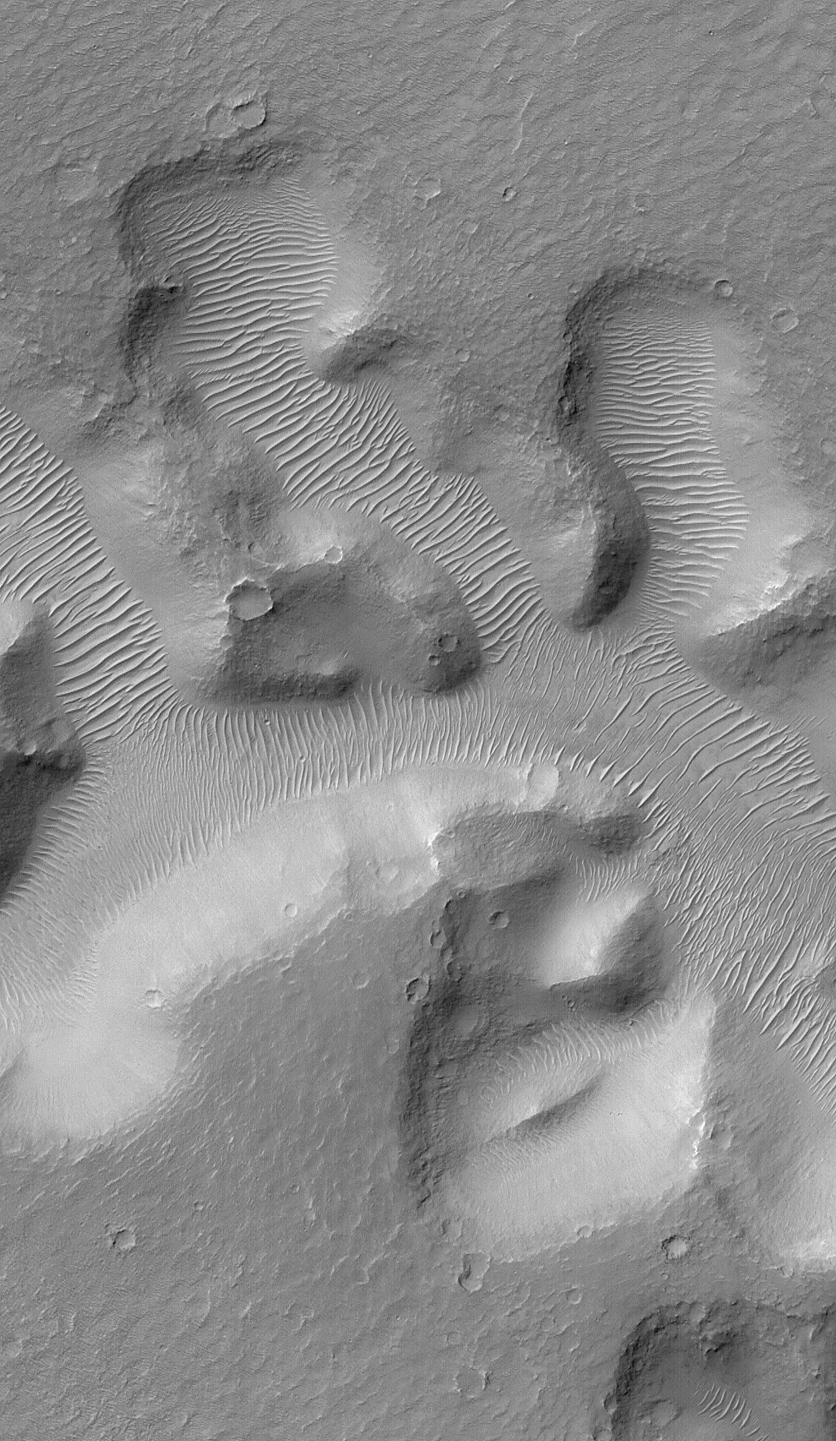

Nirgal Vallis and its Windblown Dunes

Nirgal Vallis is a narrow valley system that stretches approximately 420 kilometers (260 miles) across the martian surface near 28°S latitude, north of the large basin, Argyre. The floor of the valley system is largely covered with light-toned dunes and ripples. These windblown features obscure most of the original morphology of the valley floor. This view of a small portion of Nirgal Vallis was obtained by the Mars Global Surveyor (MGS) Mars Orbiter Camera (MOC) during Extended Mission subphase E02 on March 29, 2001. In each short tributary valley, dunes have a somewhat different orientation compared to those in the other valleys. The dune patterns here indicate that winds are locally controlled by the shape and orientation of each valley. The dunes just left of the center of the image have small craters on them, formed by meteor impact. The craters indicate that the dunes are not fresh, modern features, but are considerably older than they might at first seem. This image covers an area 3 km (1.9 mi) wide and is illuminated from the upper left.

Credit: NASA/JPL/MSSS